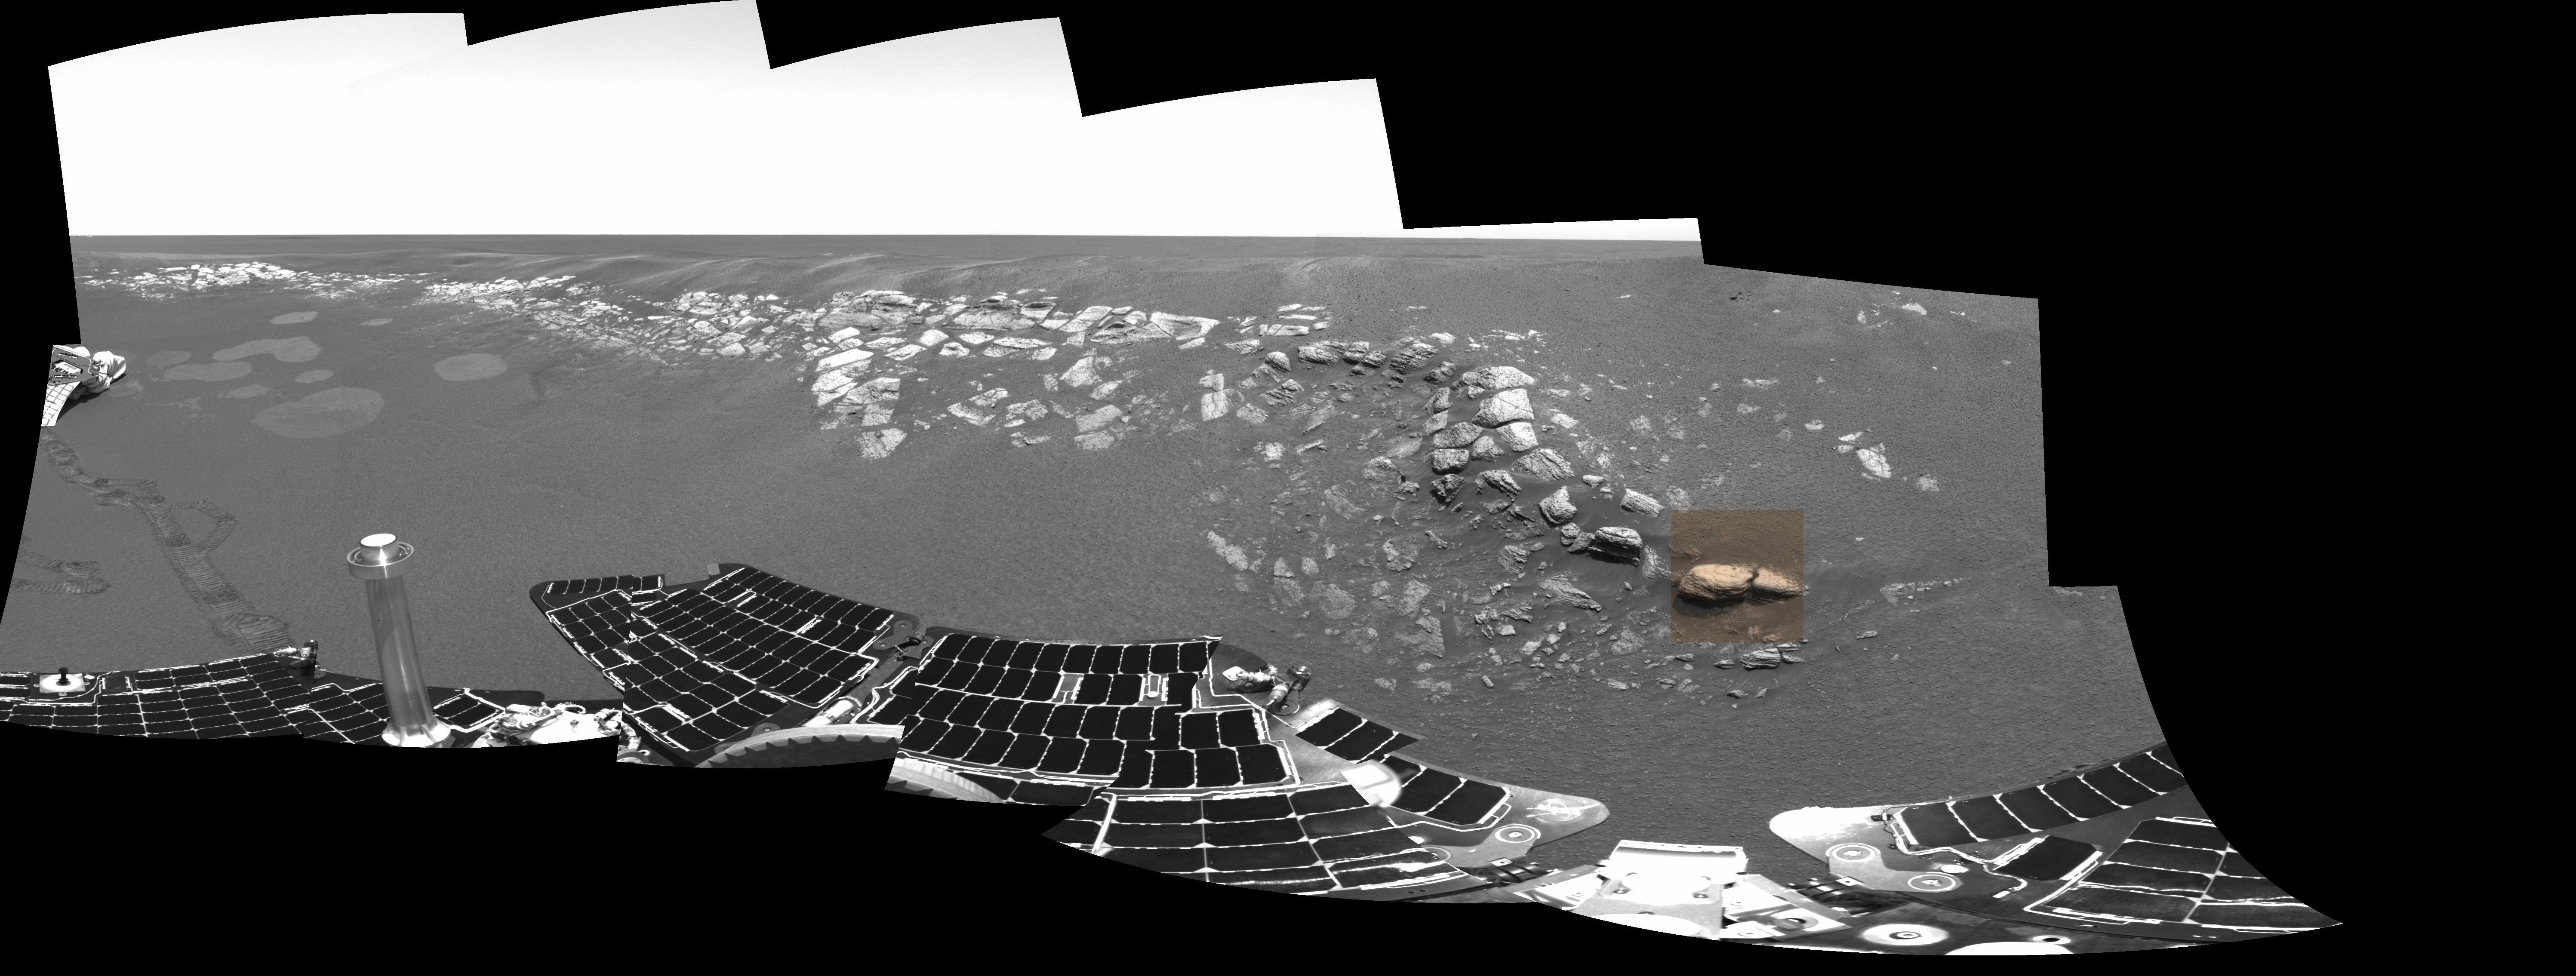

Stone Mountain in Context

The colored square in this grayscale image taken by the panoramic camera onboard the Mars Exploration Rover Opportunity highlights the location of Stone Mountain, located within the rock outcrop at Meridiani Planum, Mars. Scientists are examining Stone Mountain with the instruments on the rover’s instrument deployment device, or “arm,” in search of clues about the composition of the rock outcrop.

Credit: NASA/JPL/Cornell